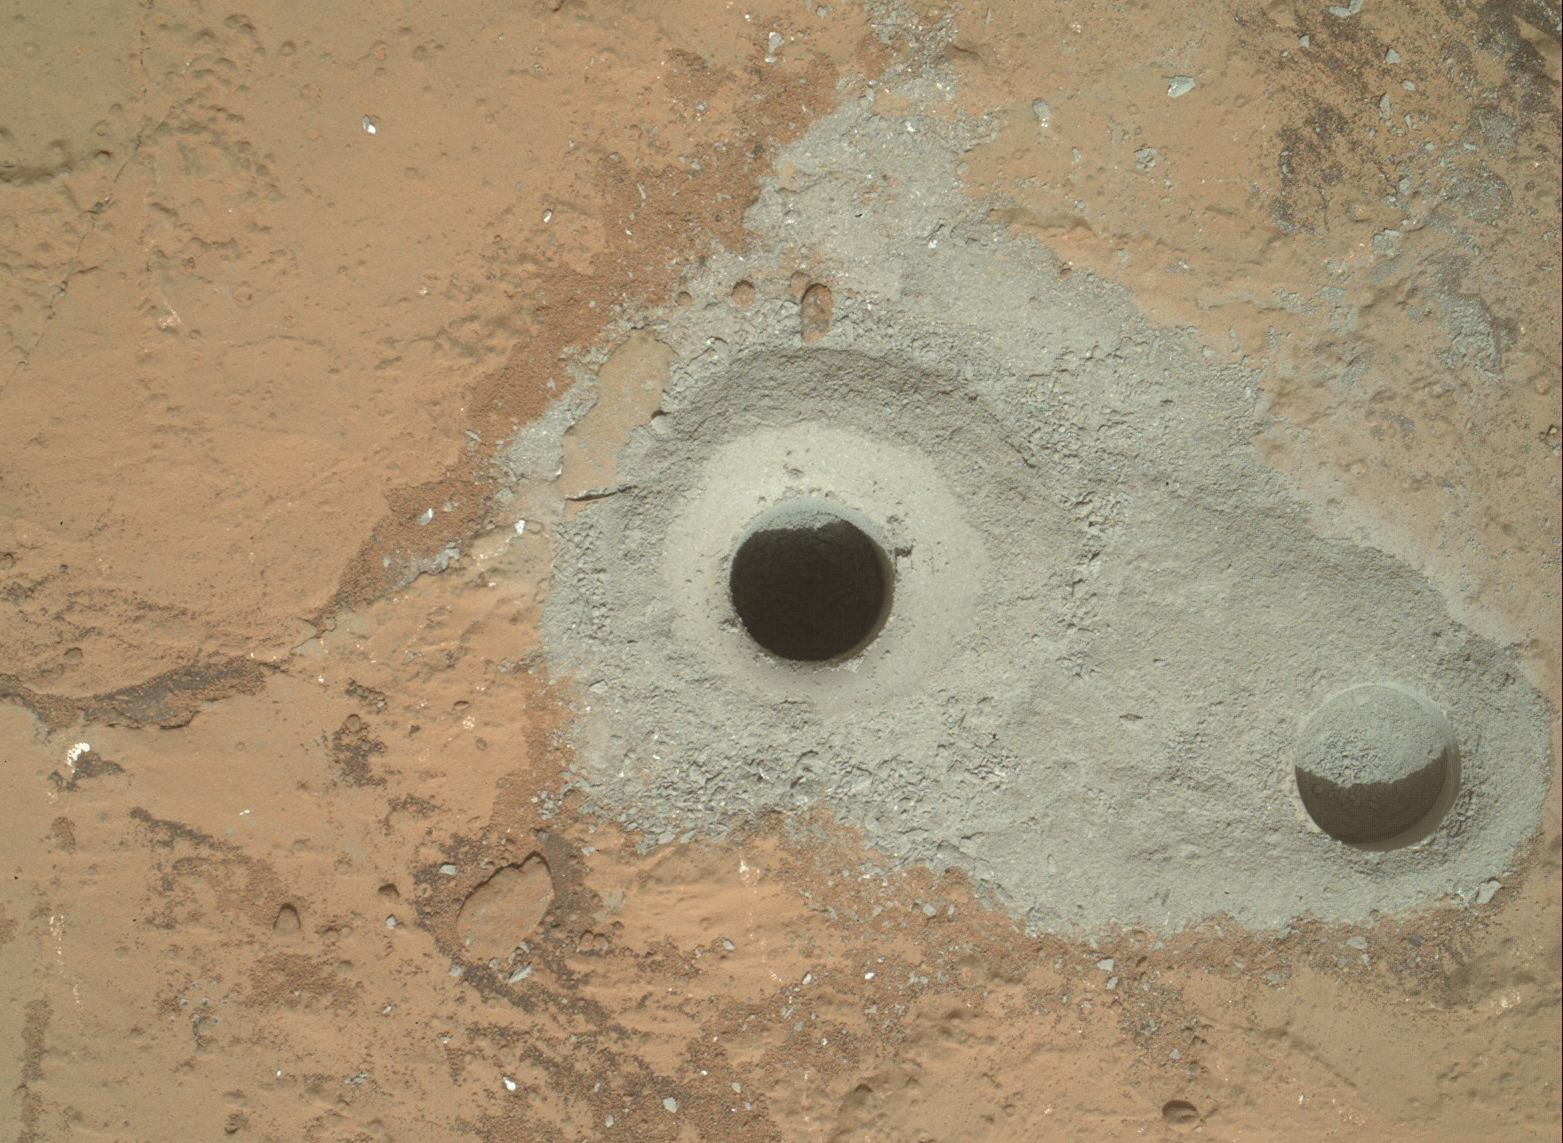

Curiosity’s First Sample Drilling

At the center of this image from NASA’s Curiosity rover is the hole in a rock called “John Klein” where the rover conducted its first sample drilling on Mars. The drilling took place on Feb. 8, 2013, or Sol 182, Curiosity’s 182nd Martian day of operations. Several preparatory activities with the drill preceded this operation, including a test that produced the shallower hole on the right two days earlier, but the deeper hole resulted from the first use of the drill for rock sample collection.

The image was obtained by Curiosity’s Mars Hand Lens Imager (MAHLI) on Sol 182. The sample-collection hole is 0.63 inch (1.6 centimeters) in diameter and 2.5 inches (6.4 centimeters) deep. The “mini drill” test hole near it is the same diameter, with a depth of 0.8 inch (2 centimeters).

Malin Space Science Systems, San Diego, developed, built and operates MAHLI. NASA’s Jet Propulsion Laboratory, Pasadena, Calif., manages the Mars Science Laboratory Project and the mission’s Curiosity rover for NASA’s Science Mission Directorate in Washington. The rover was designed and assembled at JPL, a division of the California Institute of Technology in Pasadena.

Credit: NASA/JPL-Caltech/MSSS